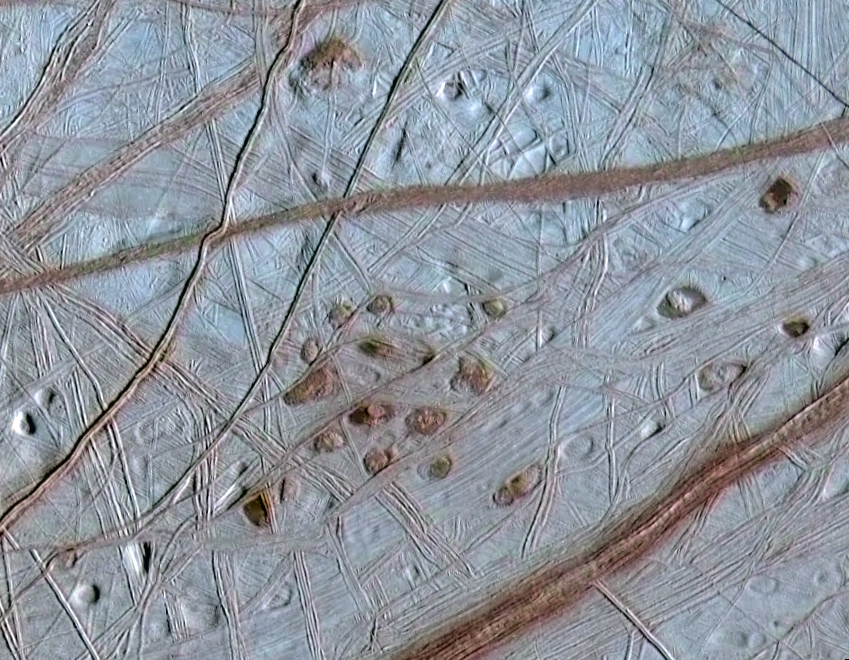

Ruddy “Freckles” on Europa

Reddish spots and shallow pits pepper the enigmatic ridged surface of Europa in this view combining information from images taken by NASA’s Galileo spacecraft during two different orbits around Jupiter.

The spots and pits visible in this region of Europa’s northern hemisphere are each about 10 kilometers (6 miles) across. The dark spots are called “lenticulae,” the Latin term for freckles. Their similar sizes and spacing suggest that Europa’s icy shell may be churning away like a lava lamp, with warmer ice moving upward from the bottom of the ice shell while colder ice near the surface sinks downward. Other evidence has shown that Europa likely has a deep melted ocean under its icy shell. Ruddy ice erupting onto the surface to form the lenticulae may hold clues to the composition of the ocean and to whether it could support life.

The image combines higher-resolution information obtained when Galileo flew near Europa on May 31, 1998, during the spacecraft’s 15th orbit of Jupiter, with lower-resolution color information obtained on June 28, 1996, during Galileo’s first orbit.

The Jet Propulsion Laboratory, a division of the California Institute of Technology in Pasadena, manages the Galileo mission for NASA’s Office of Space Science, Washington, D.C.

Credit: NASA/JPL/University of Arizona/University of Colorado